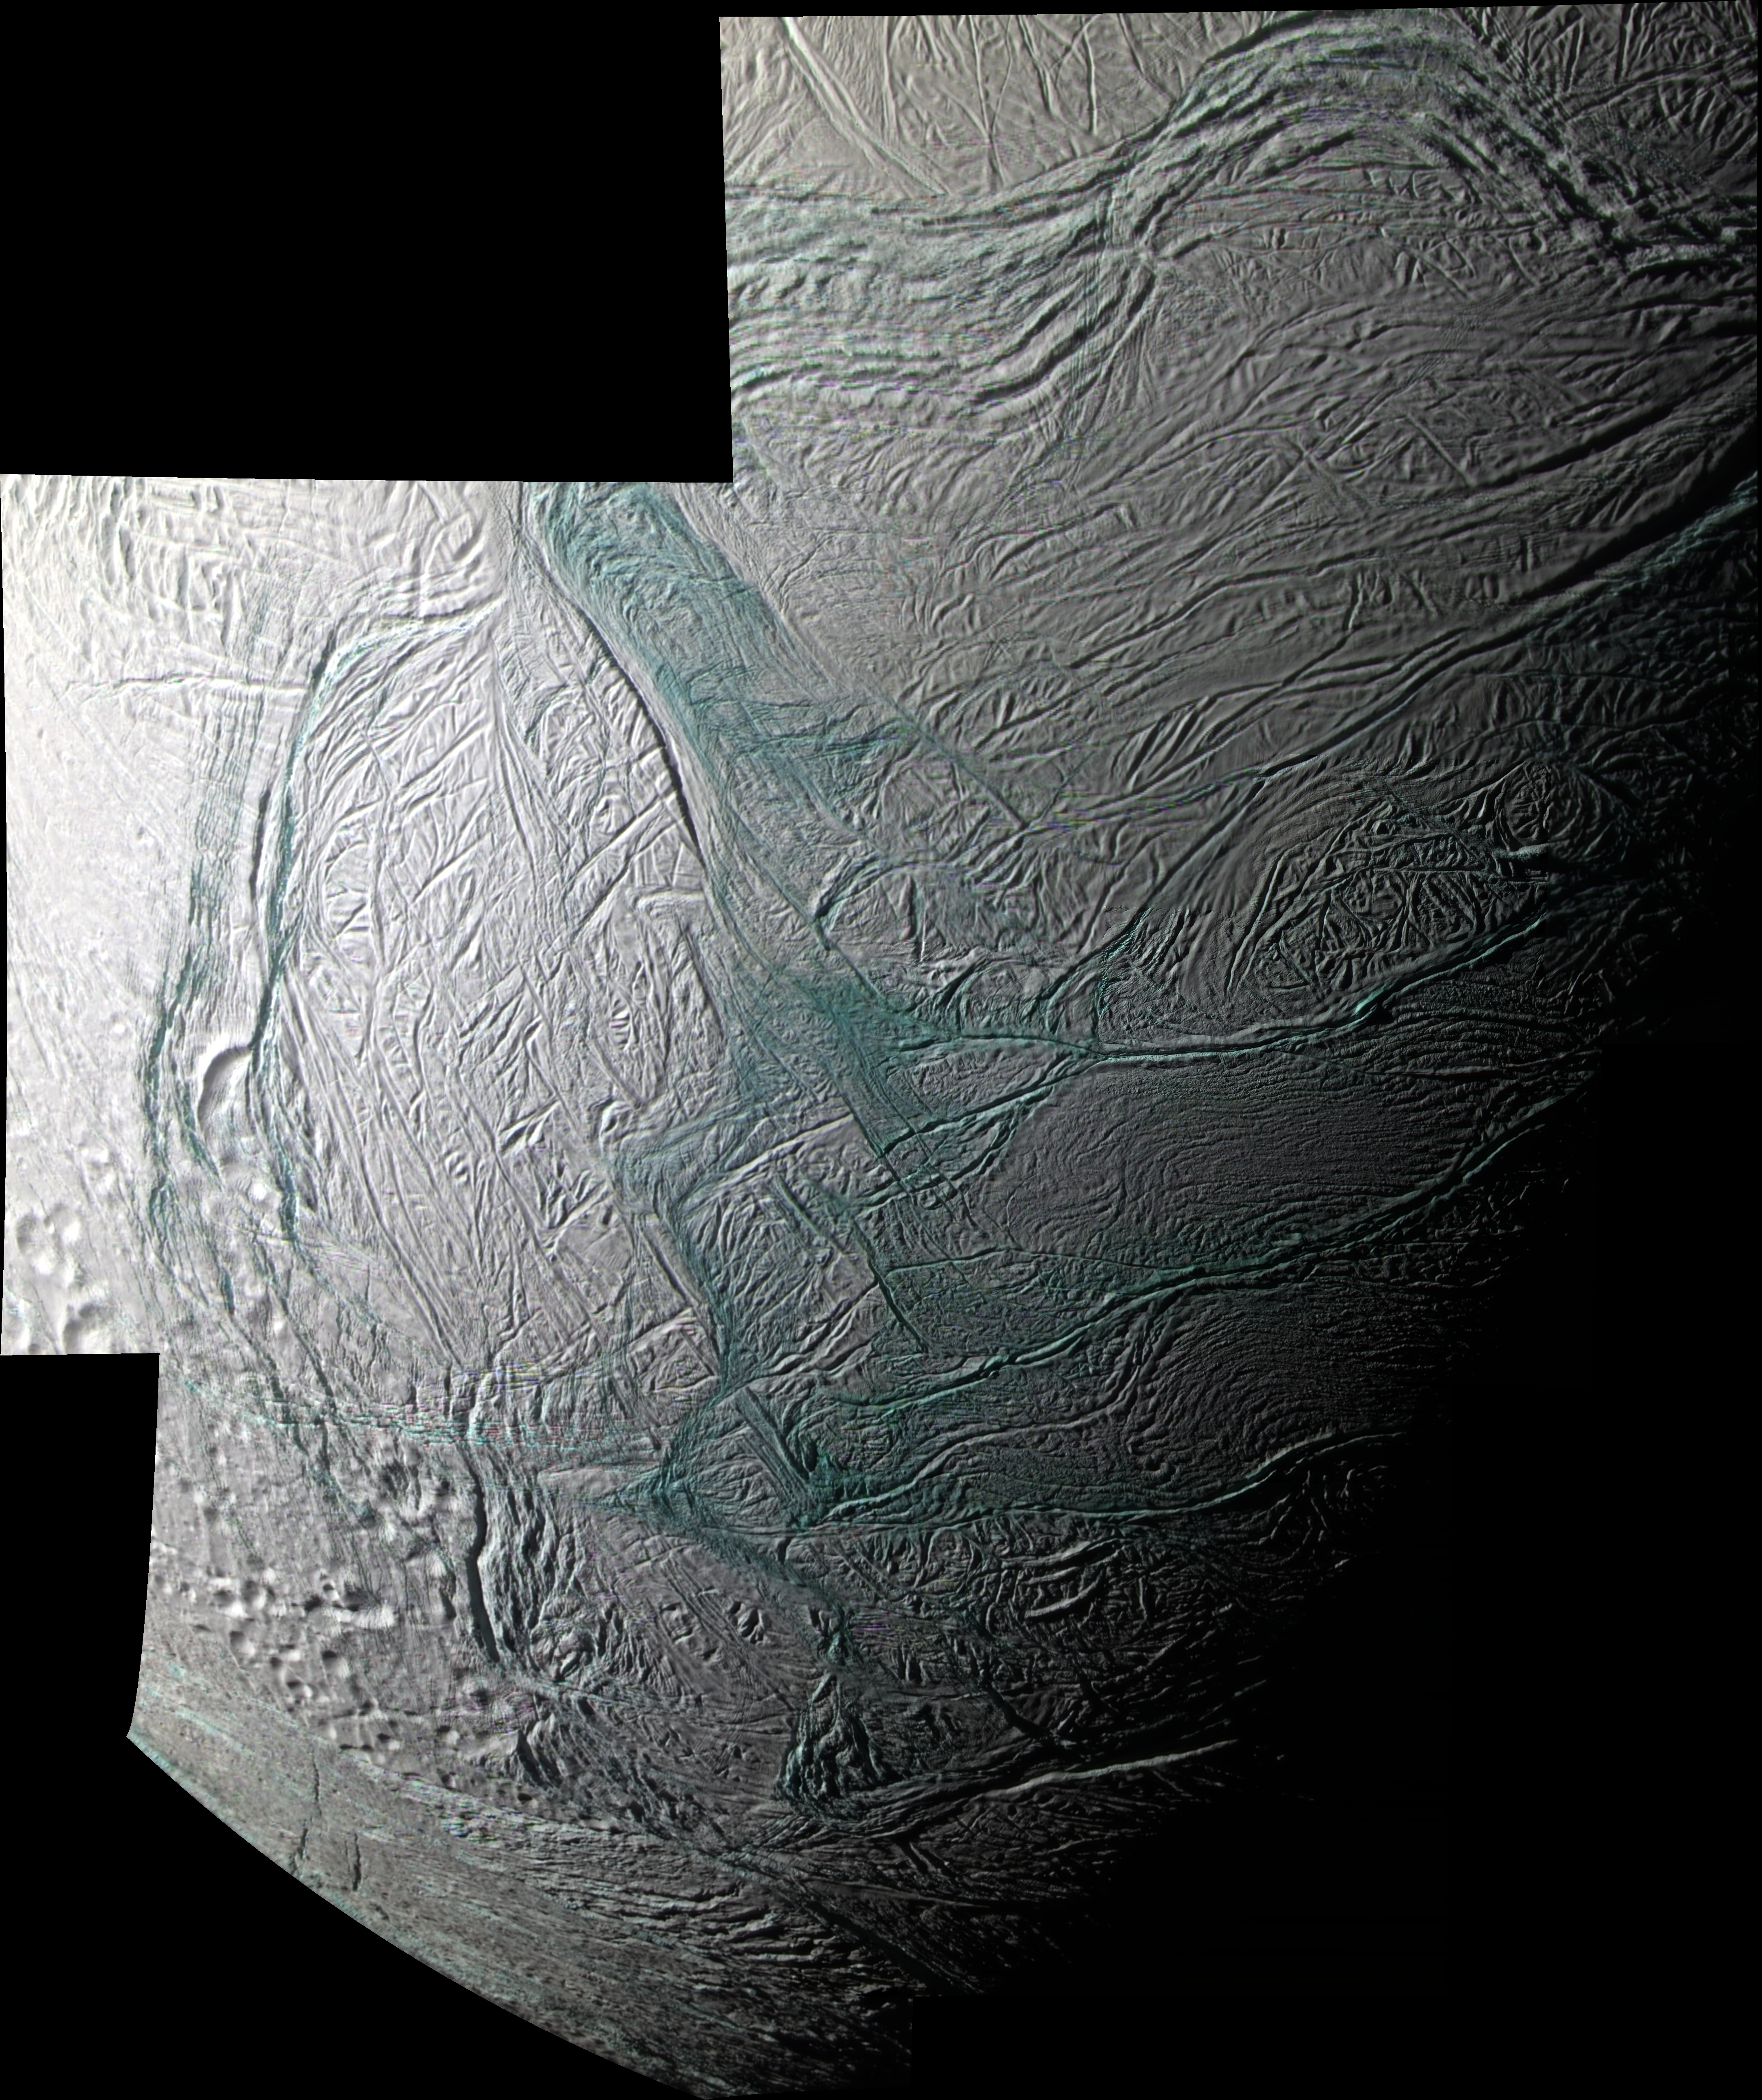

Great Southern Land

Annotated version

This sweeping mosaic of Saturn’s moon Enceladus provides broad regional context for the ultra-sharp, close-up views NASA’s Cassini spacecraft acquired minutes earlier, during its flyby on Aug. 11, 2008. See PIA11114 and PIA11113 for the higher resolution views.

This false-color mosaic combines Imaging Science Subsystem (ISS) narrow-angle camera images obtained through ultraviolet, green, and near-infrared camera filters. Areas that are greenish in appearance are believed to represent deposits of coarser grained ice and solid boulders that are too small to be seen at this scale, but which are visible in the higher resolution views, while whitish deposits represent finer grained ice. The mosaic shows that coarse-grained and solid ice are concentrated along valley floors and walls, as well as along the upraised flanks of the “tiger stripe” fractures, which may be covered with plume fallout that landed not far from the sources. Elsewhere on Enceladus, this coarse water ice is concentrated within outcrops along cliff faces and at the top of ridges. The sinuous boundary of scarps and ridges that encircles the south polar terrain at about 55 degrees south latitude is conspicuous. Much of the coarse-grained or solid ice along this boundary may be blocky rubble that has crumbled off of cliff faces as a result of ongoing seismic activity. This mosaic complements the imaging coverage acquired during Cassini’s July 2005 flyby of Enceladus by showing portions of the moon’s south polar region and tiger stripes, or sulci, that were in darkness during that flyby (PIA06247).

The reversed lighting conditions over the polar region (compared to the July 2005 images) highlight features, such as fractures and ridges, that are barely visible in the July 2005 views, and vice versa. The four most prominent sulci (from top to bottom: Damascus, Baghdad, Alexandria and Cairo) appear as generally horizontal fractures near lower right, and they extend into the moon’s night side. The mosaic is an orthographic projection centered at 63.0 degrees south latitude, 281.3 degrees west longitude, and has an image scale of 60 meters (196 feet) per pixel. The original images ranged in resolution from 28 to 154 meters (92 to 505 feet) per pixel and were taken at distances ranging from 5,064 to 25,949 kilometers (3,140 to 15,468 miles) from Enceladus.

The Cassini-Huygens mission is a cooperative project of NASA, the European Space Agency and the Italian Space Agency. The Jet Propulsion Laboratory, a division of the California Institute of Technology in Pasadena, manages the mission for NASA’s Science Mission Directorate, Washington, D.C. The Cassini orbiter and its two onboard cameras were designed, developed and assembled at JPL. The imaging operations center is based at the Space Science Institute in Boulder, Colo.

Credit: NASA/JPL/Space Science Institute